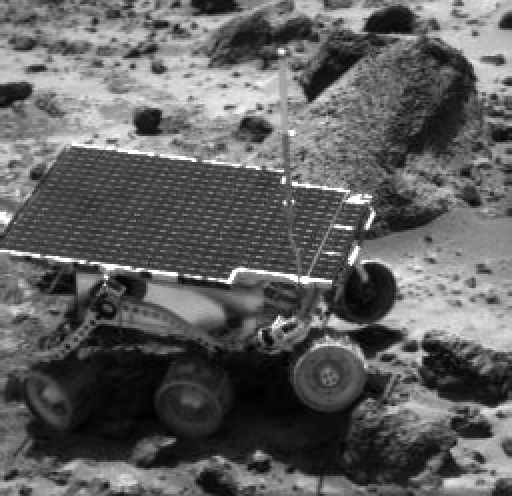

Sojourner Nearing “Wedge”

This image of the Sojourner rover was taken near the end of daytime operations on Sol 41. The right front wheel is parked on a small rock, perching the left front wheel above the surface. Behind the rover is the rock “Wedge,” which was studied by Sojourner’s Alpha Proton X-ray Spectrometer on the night of Sol 37.

Mars Pathfinder is the second in NASA’s Discovery program of low-cost spacecraft with highly focused science goals. The Jet Propulsion Laboratory, Pasadena, CA, developed and manages the Mars Pathfinder mission for NASA’s Office of Space Science, Washington, D.C. JPL is a division of the California Institute of Technology (Caltech). The Imager for Mars Pathfinder (IMP) was developed by the University of Arizona Lunar and Planetary Laboratory under contract to JPL. Peter Smith is the Principal Investigator.

Photojournal note: Sojourner spent 83 days of a planned seven-day mission exploring the Martian terrain, acquiring images, and taking chemical, atmospheric and other measurements. The final data transmission received from Pathfinder was at 10:23 UTC on September 27, 1997. Although mission managers tried to restore full communications during the following five months, the successful mission was terminated on March 10, 1998.

Credit: NASA/JPL